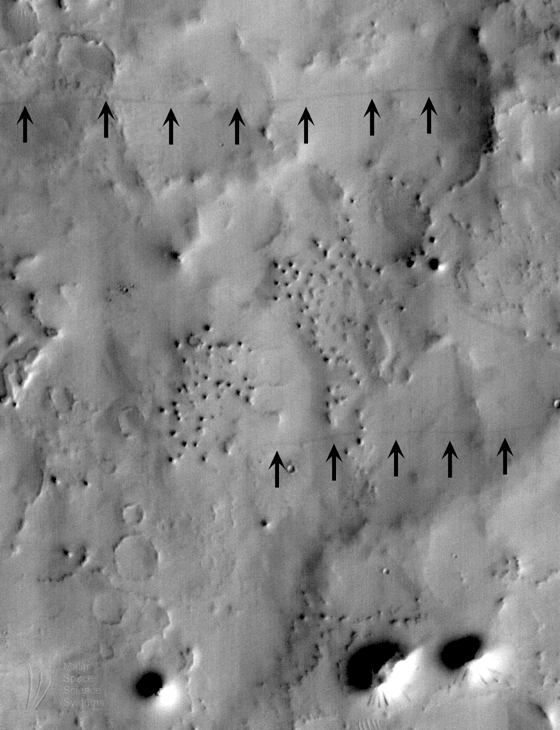

SUV Tracks On Mars? The “Devil” is in the Details

Sport Utility Vehicles (SUVs) on Mars? Imagine the MOC imaging team’s surprise on the morning of April 27, 1998, as the latest images came in from the “Red Planet.”

A picture taken by the camera on Mars Global Surveyor just one day earlier showed several thin, dark lines that–at first glance–looked like pathways blazed by off-road sport utility vehicles. Who’s been driving around on Mars?

The MOC image in question (#26403), seen here at full resolution of 13.8 meters (45 feet) per pixel, was obtained around 10:22 a.m. PDT on April 26, 1998, during Mars Global Surveyor’s 264th orbit. North is approximately up, illumination is from the lower right. Located in eastern Arabia Terra near 16.5° N latitude, 311.4° W longitude, the image showed a number of natural features–small craters formed by meteor impact, several buttes and mesas left by erosion of the surrounding terrain, small dunes and drifts, and a mantle of dust that varies in thickness from place to place. But the new picture also showed two dark lines–each varying in width up to about 15 meters (49 feet)–that extended several kilometers/miles across the image.

Lines like these have been seen before on Mars. They are most likely the result of dust devils–columnar vortices of wind that move across the landscape, pick up dust, and look somewhat like miniature tornadoes. Dust devils are a common occurrence in dry and desert landscapes on Earth as well as Mars. They form when the ground heats up during the day, warming the air immediately above the surface. As pockets of warm air rise and interfere with one another, they create horizontal pressure variations that, combined with other meteorological winds, cause the upward moving air to spin (the direction of the spin is controlled by the same Coriolis forces that cause terrestrial hurricanes to spin in specific directions). As the spinning column of air moves across the surface, it occasionally encounters dust on the surface, which it can suck upward. This dust rises into the spinning air, giving the appearance of a tornado-like column that moves across the landscape. As the column of air moves, its ability to pick up dust varies–sometimes they hold a lot of dust and are nearly opaque; sometimes you cannot even see them. Dust-devils rarely last long, since their very motion changes the conditions that allowed them to form in the first place.

Mars Pathfinder detected the passage of several dust devils during its 83 days of operation on Mars in 1997. Mariner 9 and the Viking landers and orbiters of the 1970s also found evidence that dust devils occur on Mars; indeed, some Viking Orbiter images actually show dust devil clouds. MOC image 26403 is the latest entry in the body of evidence for the work of wind in the modern martian environment. The MOC Science Team is continuing to study these and other streaks caused by wind interacting with the martian surface.

Malin Space Science Systems and the California Institute of Technology built the MOC using spare hardware from the Mars Observer mission. MSSS operates the camera from its facilities in San Diego, CA. The Jet Propulsion Laboratory’s Mars Surveyor Operations Project operates the Mars Global Surveyor spacecraft with its industrial partner, Lockheed Martin Astronautics, from facilities in Pasadena, CA and Denver, CO.

Credit: NASA/JPL/Malin Space Science Systems